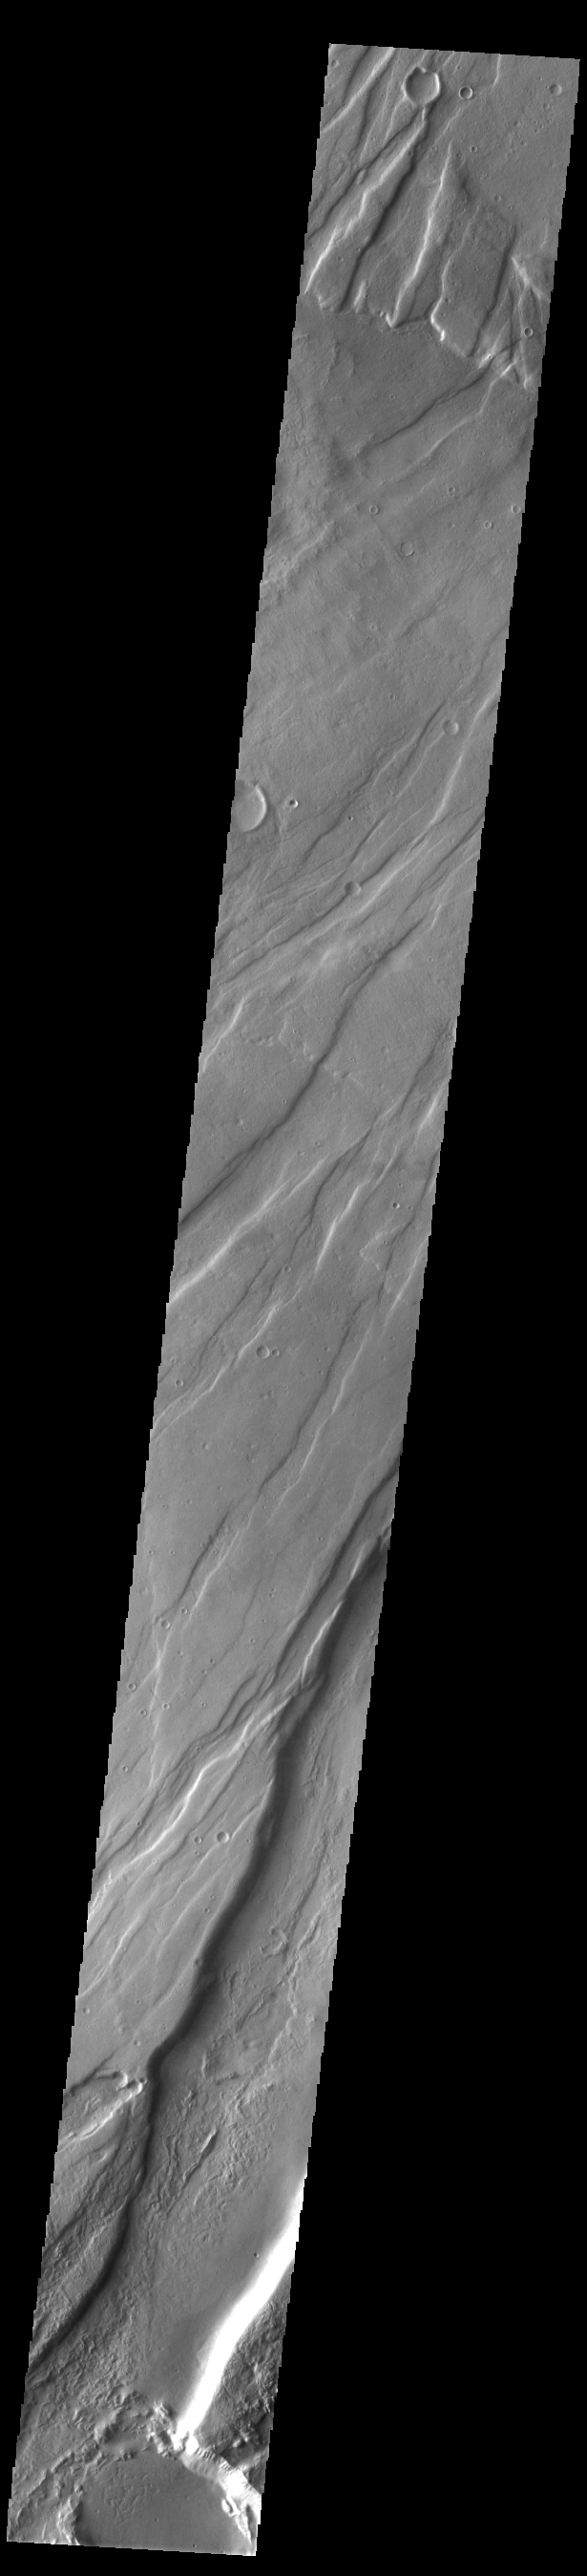

Tempe Fossae

Today’s VIS image is shows a small portion of Tempe Fossae. The linear features are tectonic graben. Graben are formed by extension of the crust and faulting. When large amounts of pressure or tension are applied to rocks on timescales that are fast enough that the rock cannot respond by deforming, the rock breaks along faults. In the case of a graben, two parallel faults are formed by extension of the crust and the rock in between the faults drops downward into the space created by the extension. Numerous sets of graben are visible in this THEMIS image, trending from north-northeast to south-southwest. Because the faults defining the graben are formed perpendicular to the direction of the applied stress, we know that extensional forces were pulling the crust apart in the west-northwest/east-southeast direction. The complete fossae system is almost 2000 km (1242 miles) long.

Credit: NASA/JPL-Caltech/ASU